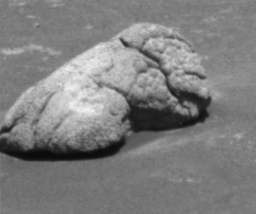

Weird ‘Endurance’ Rock Ahead

This image taken by the Mars Exploration Rover Opportunity shows a bizarre, lumpy rock dubbed “Wopmay” on the inner slopes of “Endurance Crater.” Scientists say the rock’s unusual texture is unlike any others observed so far at Meridiani Planum. Wopmay measures approximately 1 meter (3.3 feet) across. The image was taken by the rover’s panoramic camera on sol 195 (Aug. 11, 2004). Opportunity will likely travel to this or a similar rock in coming sols for a closer look at the alien surface.

Credit: NASA/JPL